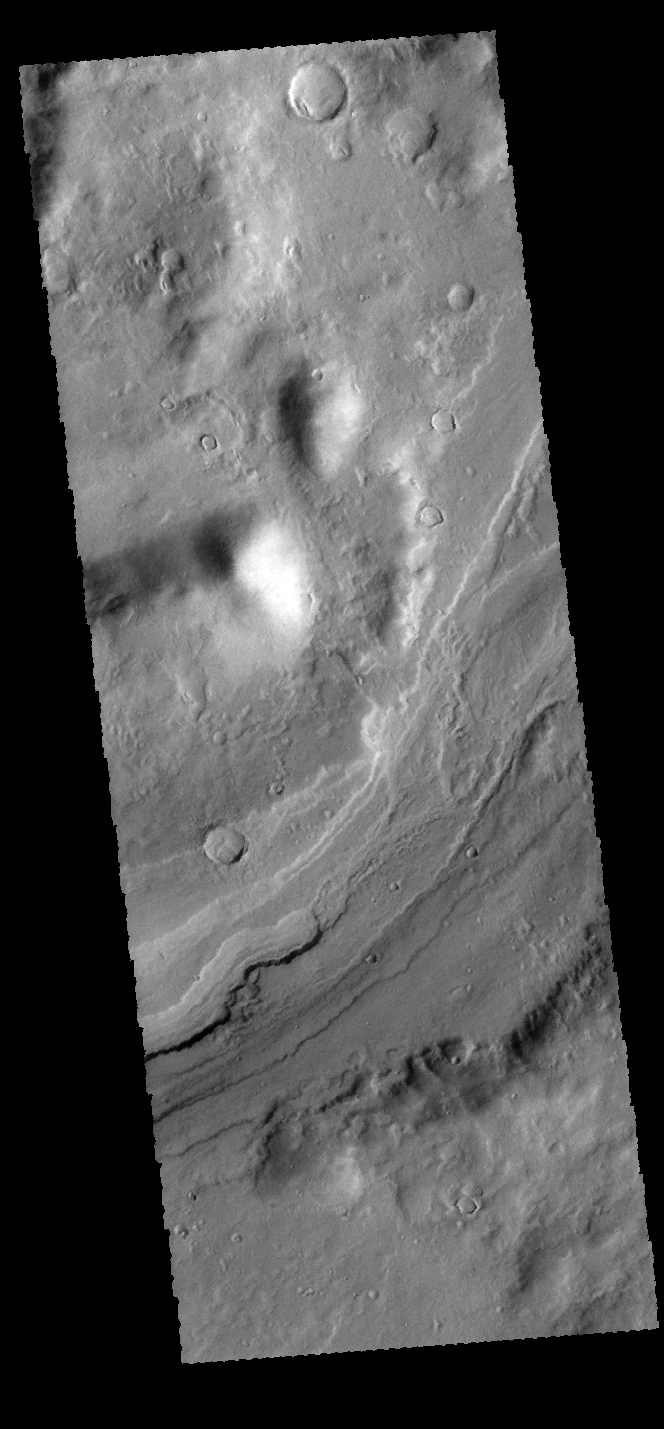

Reull Vallis

Today’s VIS image shows a small portion of Reull Vallis. Reull Vallis is one of the major channels entering eastern Hellas Planitia.

Credit: NASA/JPL-Caltech/ASU